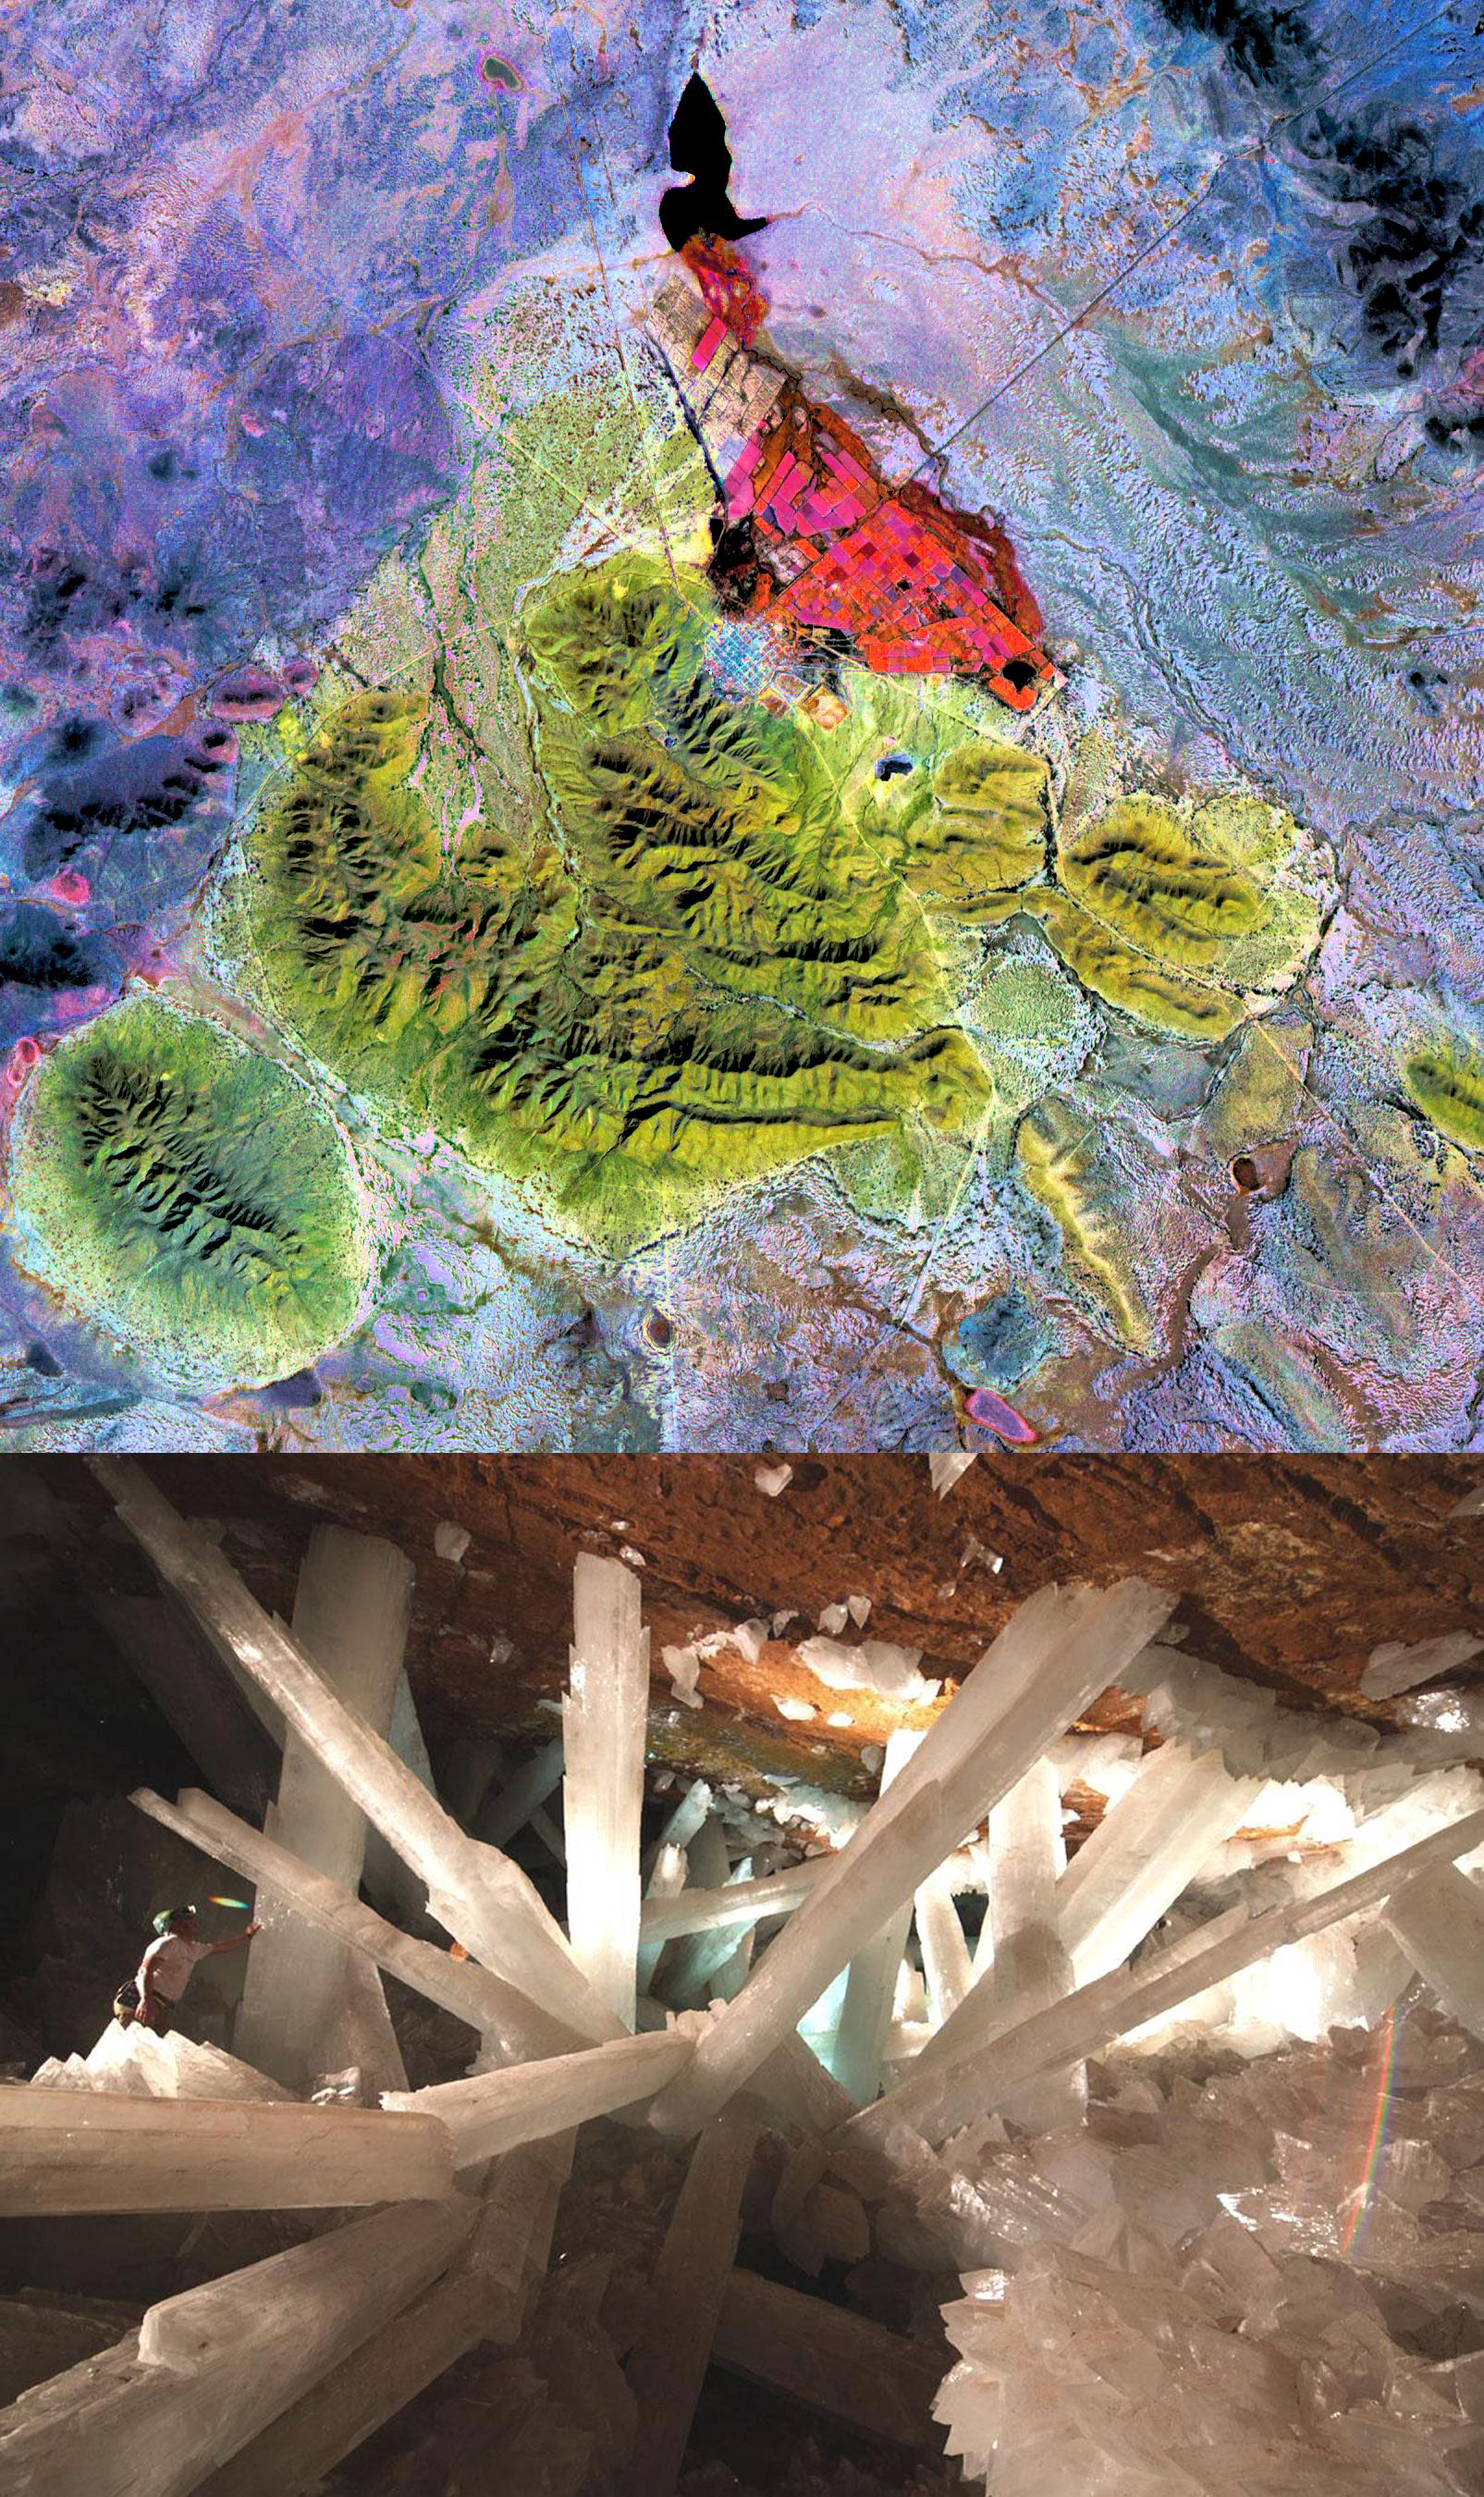

Naica Mine, Chihuahua, Mexico

The Naica mine in Chihuahua, Mexico, with its enormous gypsum crystals, may well be called the “Queen of the Giant Crystals localities.” Though the Naica mine is no show mine, but still a working lead-zinc mine hosted in layered limestones, the first of several crystal caves was discovered in 1910. This “Cave of the Swords” contained extraordinary large sword-like selenite (gypsum) crystals up to 2 m long. In 2000 another crystal cave system was discovered at 300 m depth, even more spectacular than the original cave. Inside were free growing gypsum crystals up to 12 m long and 2 m in diameter. The ASTER image uses SWIR bands 4, 6, and 8 in RGB. Limestone is displayed in yellow-green colors, vegetation is red.

The image was acquired February 16, 2004, covers an area of 26 x 23.5 km, and is located near 27.8 degrees north latitude, 105.5 degrees west longitude. The photo of crystals was taken from: http://www.thatcrystalsite.com/.

The U.S. science team is located at NASA’s Jet Propulsion Laboratory, Pasadena, Calif. The Terra mission is part of NASA’s Science Mission Directorate.

Credit: NASA/GSFC/METI/ERSDAC/JAROS, and U.S./Japan ASTER Science Team